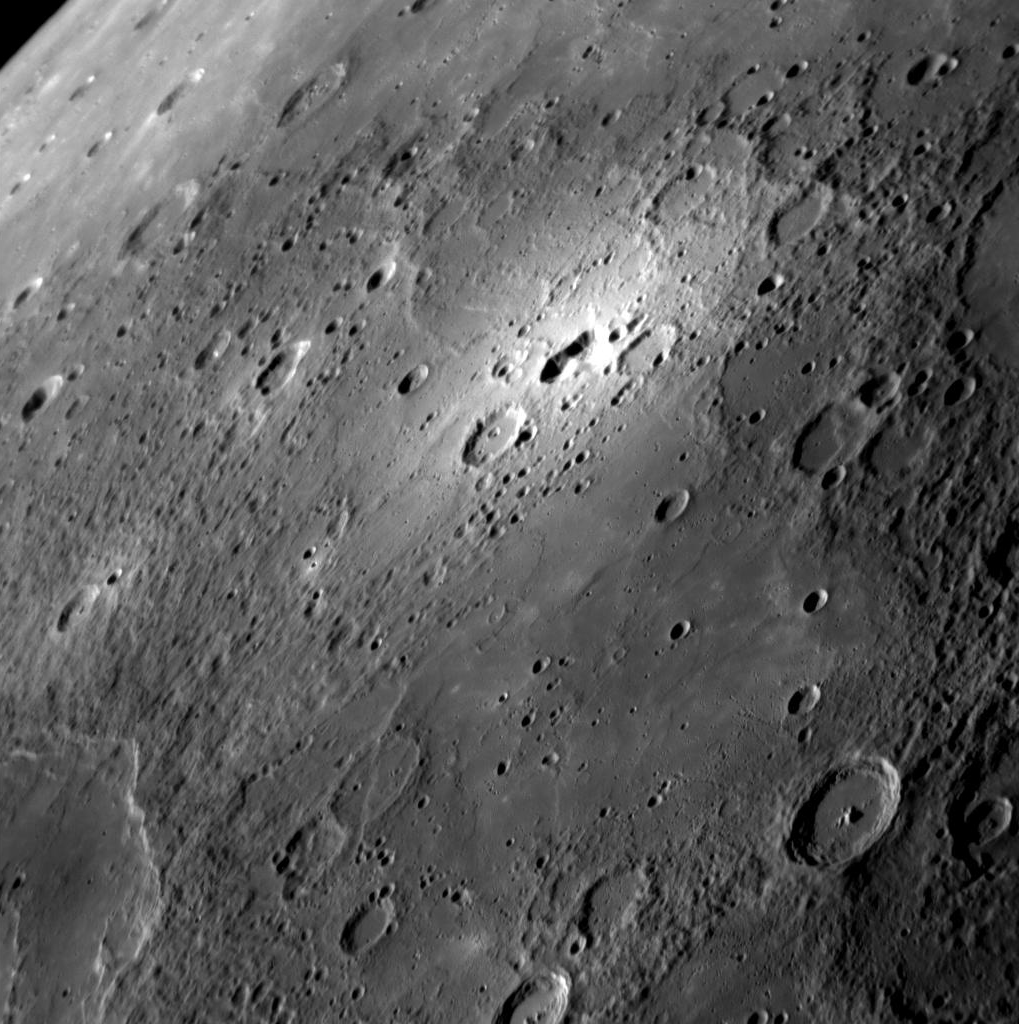

A Bright Spot in the Latest Imaging

Humans have now had three views of the bright area shown near the top center of this image. The first view was as a mere tiny bright spot seen in telescopic images of Mercury obtained from Earth by astronomers Ronald Dantowitz, Scott Teare, and Marek Kozubal. The second view was obtained by the MESSENGER Narrow Angle Camera during the spacecraft’s second Mercury flyby on October 6, 2008. At that time, the bright feature was just on the planet’s limb (edge) as seen from MESSENGER. Now MESSENGER has provided a new, even better view. The geometry of MESSENGER’s third Mercury flyby allows us to see the feature and its surroundings in greater detail, including the smooth plains in the foreground and the rim of a newly discovered impact basin at lower left. Surprisingly, at the center of the bright halo is an irregular depression, which may have formed through volcanic processes. Color images from MESSENGER’s Wide Angle Camera reveal that the irregular depression and bright halo have distinctive color. This area will be of particular interest for further observation during MESSENGER’s orbital operations starting in 2011.

Date Acquired: September 29, 2009
Image Mission Elapsed Time (MET): 162744128
Instrument: Narrow Angle Camera (NAC) of the Mercury Dual Imaging System (MDIS)
Resolution: 400 meters/pixel (0.25 miles/pixel)
Scale: This image is about 410 kilometers (250 miles) from top to bottom
Spacecraft Altitude: 15,800 kilometers (9800 miles)

These images are from MESSENGER, a NASA Discovery mission to conduct the first orbital study of the innermost planet, Mercury. For information regarding the use of images, see the MESSENGER image use policy.

Credit: NASA/Johns Hopkins University Applied Physics Laboratory/Carnegie Institution of Washington